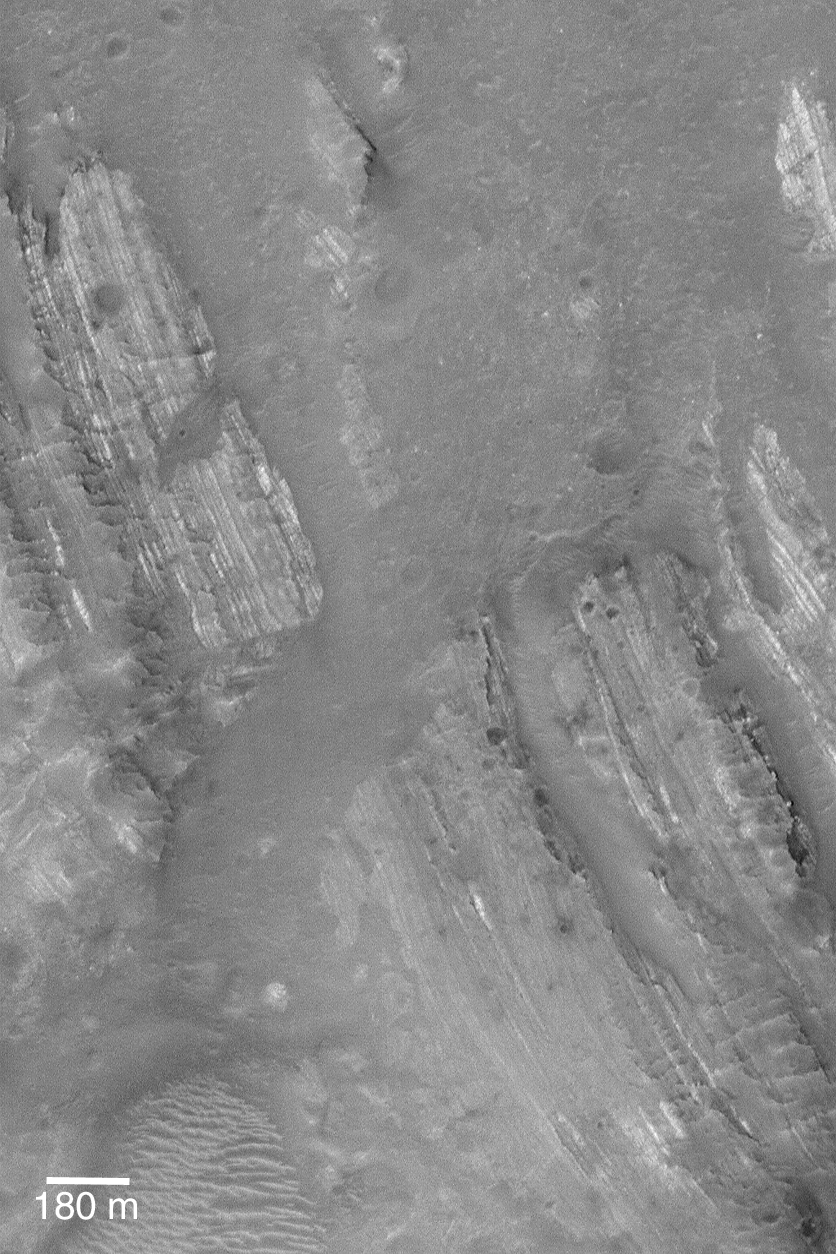

Layers in Oudemans

24 July 2004
The central peak of Oudemans Crater, located near 10.0°S, 92.1°W, contains light-toned, layered rock that has been uplifted and severely tilted. When seen from overhead, as in this Mars Global Surveyor (MGS) Mars Orbiter Camera (MOC) image, the dipping layered rocks form a banded pattern on the landscape. These rocks were once in the ground beneath the present floor of Oudemans Crater. The impact which produced the crater brought these rocks to the surface. They are light-toned and very similar to some of the varieties of sedimentary rock outcrops found in portions of the vast Valles Marineris trough system. Oudemans Crater sits on the edge of the Valles Marineris, near the intersection of the Labyrinthus Noctis and Ius Chasma. The image is illuminated by sunlight from the left/upper left. The 180 meter scale bar is equal to about 197 yards.

Credit: NASA/JPL/Malin Space Science Systems